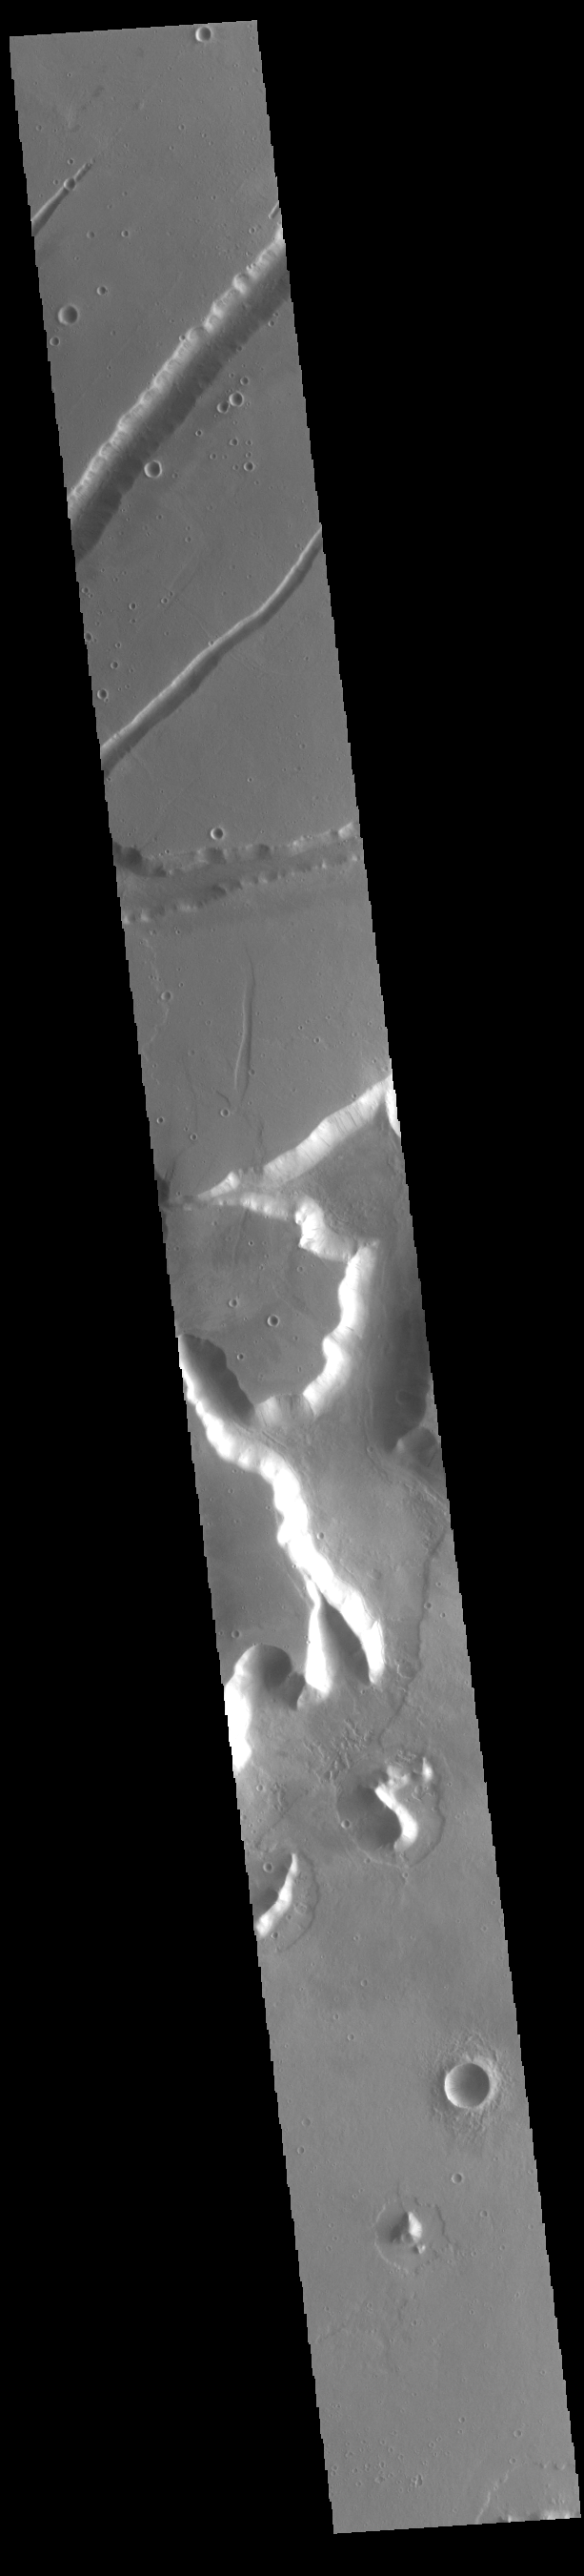

Labeatis Fossae

The linear features in this VIS image is part of Labeatis Fossae. Fossae are linear depressions, most often caused by extensional tectonic forces pulling the crust apart and allowing material to slide downward between bounding faults. This type of feature is called a graben.

Credit: NASA/JPL-Caltech/ASU